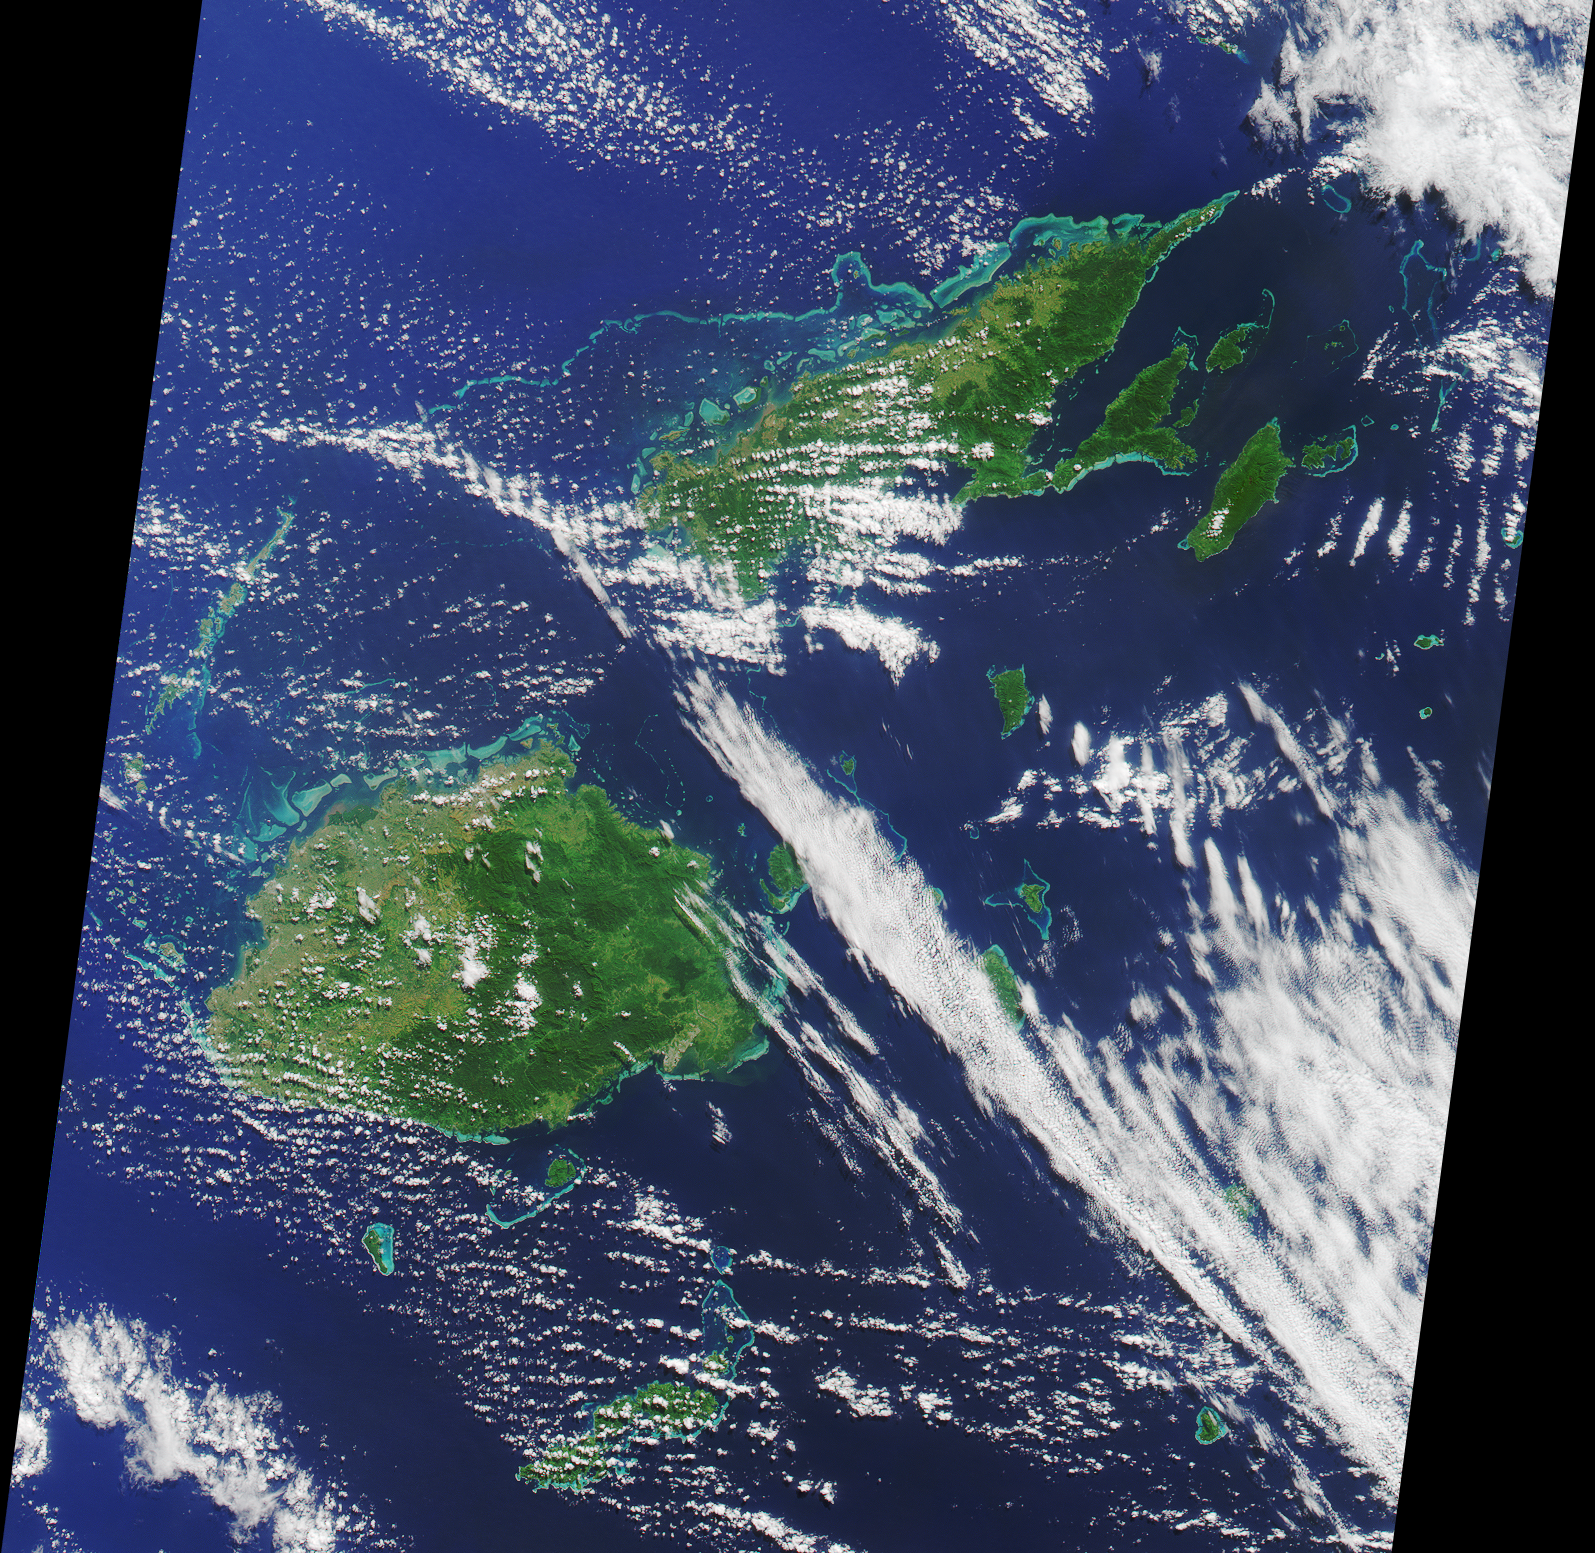

Where on Earth…? MISR Mystery Image Quiz #1:Republic of Fiji

The pictured archipelago is the Republic of Fiji. Its first national park, the Sigatoka Sand Dunes, was designated in July 1989. Fiji gained independence from the United Kingdom on October 10, 1970. The Garden of the Sleeping Giant on the main island of Viti Levu includes many species of orchids, water lilies, and tropical plants.

The answers to this quiz appear in blue below each question.

1. This collection of islands, or archipelago, is part of what country?

The pictured archipelago is the Republic of Fiji.

2. The first national park in the area was designated in 1989, and includes a large complex of sand dunes. What is the park’s name?

Its first national park, the Sigatoka Sand Dunes, was designated in July 1989.

3. The Independence Day holiday is celebrated on October 10. From whom was independence gained?

Fiji gained independence from the United Kingdom on October 10, 1970.

4. A tourist attraction is a 50-acre orchid garden started in 1977 by actor Raymond Burr. What is the name of the garden?

The Garden of the Sleeping Giant on the main island of Viti Levu includes many species of orchids, water lilies, and tropical plants.

MISR was built and is managed by NASA’s Jet Propulsion Laboratory, Pasadena, CA, for NASA’s Office of Earth Science, Washington, DC. The Terra satellite is managed by NASA’s Goddard Space Flight Center, Greenbelt, MD. JPL is a division of the California Institute of Technology.

Credit: NASA/GSFC/LaRC/JPL, MISR Team